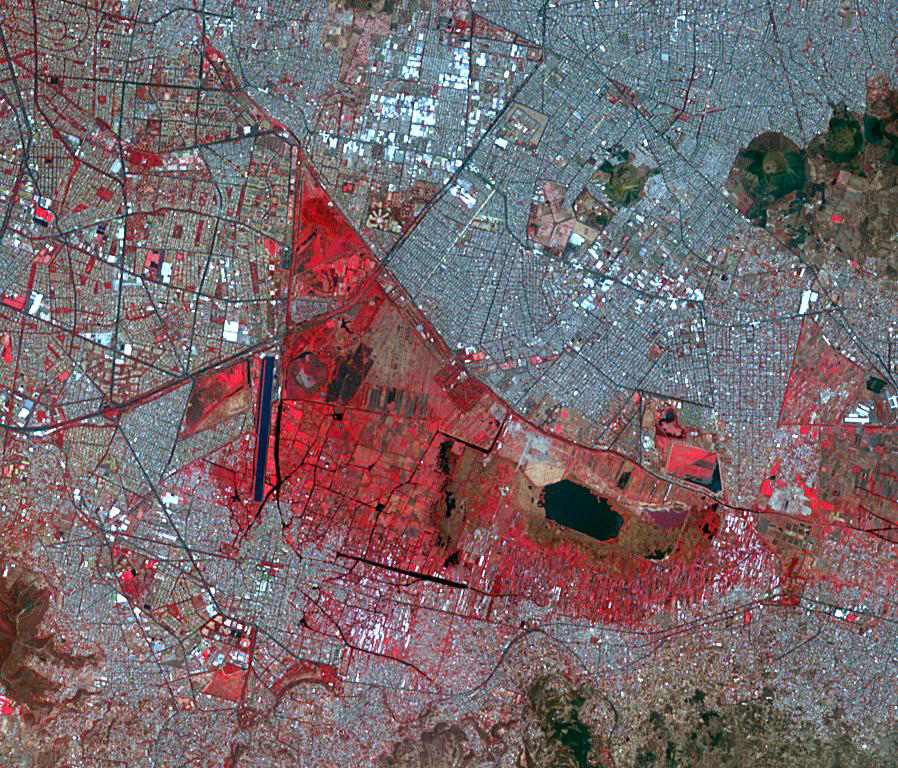

Xochimilco, Mexico

Twenty-eight kilometers south of Mexico City are the Floating Gardens of Xochimilco. These man-made island-farms are the last vestiges of a massive 14th-Century land reclamation project of the Aztec Empire that continues to feed the people of Mexico City even today. The chinampas are artificially constructed, long, narrow strips of land in the ancient Lake Xochimilco. The image was acquired April 27, 2019, covers an area of 13.5 by 11.5 km, and is located at 19.3 degrees north, 99.1 degrees west.

With its 14 spectral bands from the visible to the thermal infrared wavelength region and its high spatial resolution of about 50 to 300 feet (15 to 90 meters), ASTER images Earth to map and monitor the changing surface of our planet. ASTER is one of five Earth-observing instruments launched Dec. 18, 1999, on Terra. The instrument was built by Japan’s Ministry of Economy, Trade and Industry. A joint U.S./Japan science team is responsible for validation and calibration of the instrument and data products.

The broad spectral coverage and high spectral resolution of ASTER provides scientists in numerous disciplines with critical information for surface mapping and monitoring of dynamic conditions and temporal change. Example applications are monitoring glacial advances and retreats; monitoring potentially active volcanoes; identifying crop stress; determining cloud morphology and physical properties; wetlands evaluation; thermal pollution monitoring; coral reef degradation; surface temperature mapping of soils and geology; and measuring surface heat balance.

The U.S. science team is located at NASA’s Jet Propulsion Laboratory in Pasadena, Calif. The Terra mission is part of NASA’s Science Mission Directorate, Washington.

Credit: NASA/METI/AIST/Japan Space Systems, and U.S./Japan ASTER Science Team